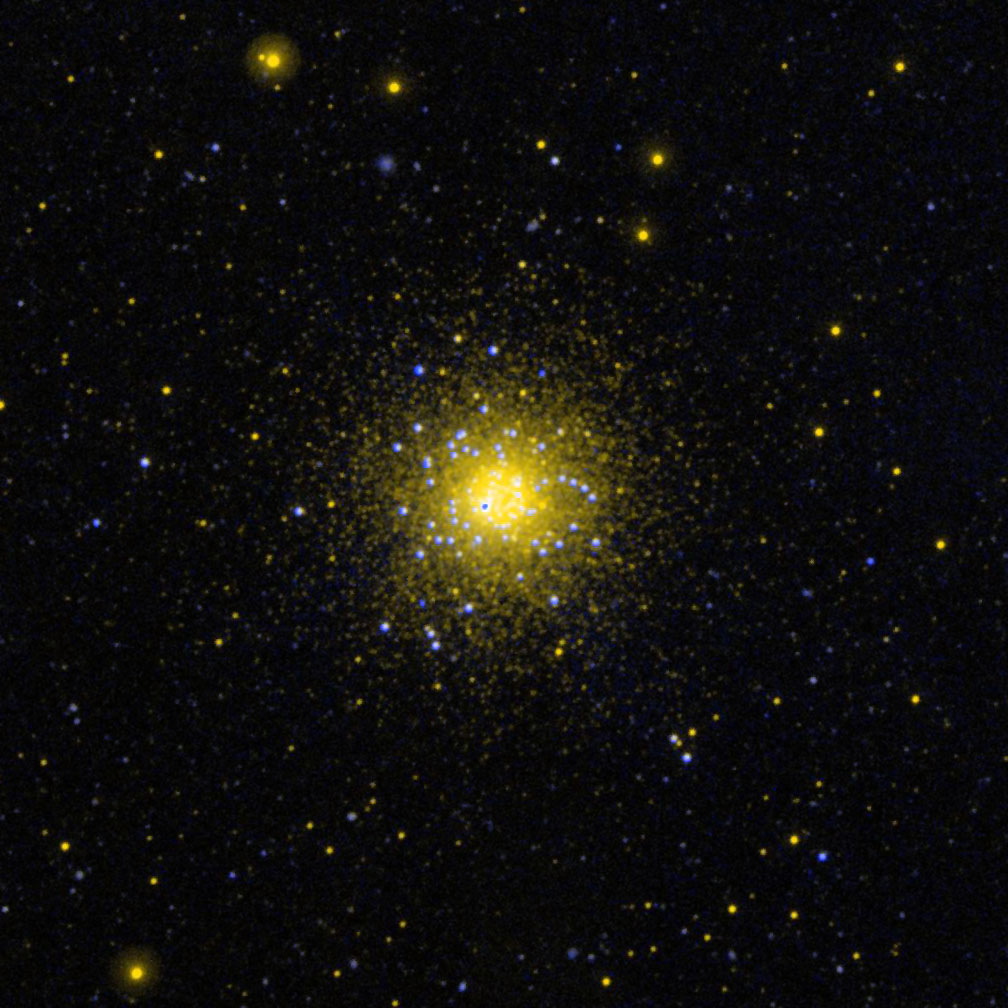

Globular Cluster NGC 1851 in the Southern Constellation Columba

Ultraviolet image of the globular cluster NGC 1851 in the southern constellation Columba.

Credit: NASA/JPL-Caltech/SSC